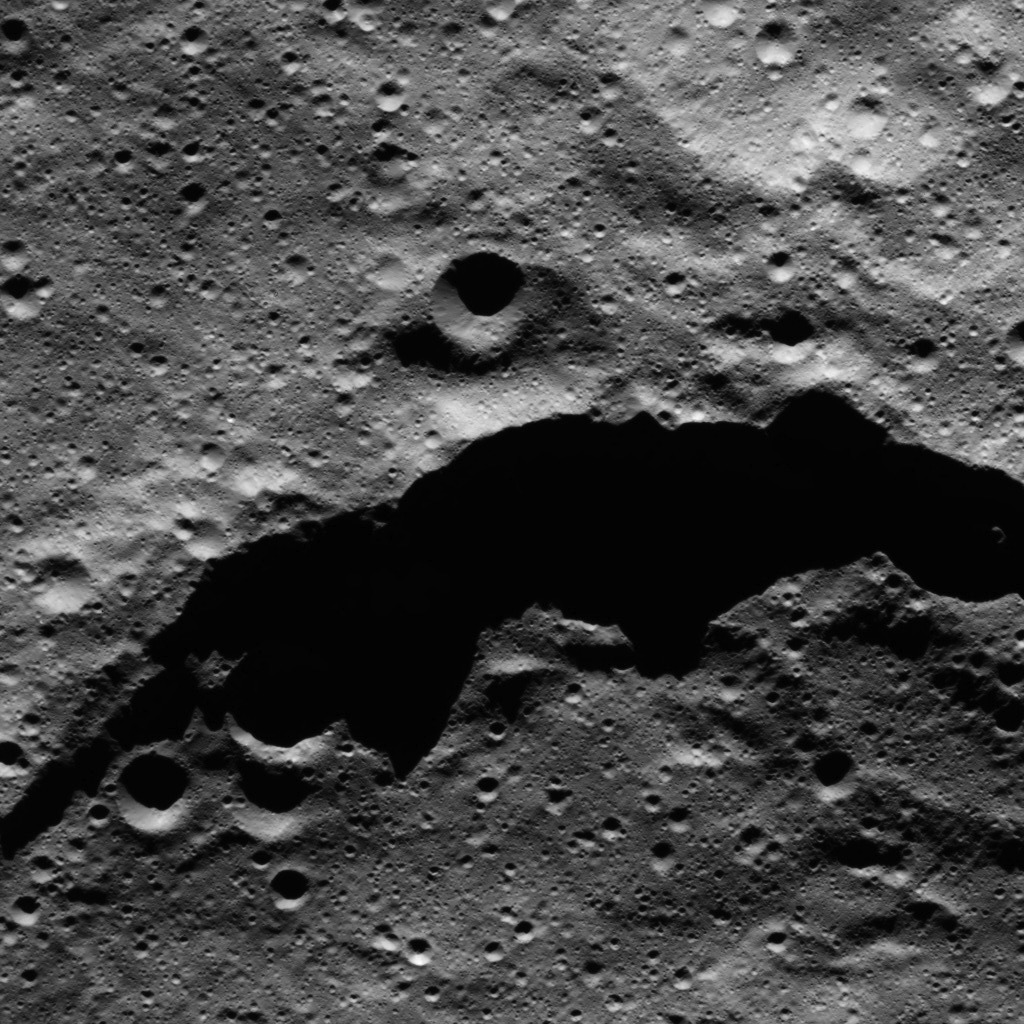

Dawn LAMO Image 21

The image from NASA’s Dawn spacecraft shows the northeast rim of Sintana Crater on Ceres. The crater’s steep rim is shadowed in this particular view. The crater density along this area of Sintana’s rim (both interior and exterior) appears to be roughly the same, and is dominated by small impacts.

Sintana was imaged earlier in Dawn’s mission, from higher altitude, in PIA20149. The crater is named for a deity from Colombia said to have produced fertile black earth for sowing crops.

The image is centered at approximately 45.6 degrees south latitude, 49.2 degrees east longitude. Dawn captured the scene on Jan. 1, 2016, from its low-altitude mapping orbit (LAMO), at an altitude of 234 miles (376 kilometers) above Ceres. The image resolution is 115 feet (35 meters) per pixel.

Dawn’s mission is managed by JPL for NASA’s Science Mission Directorate in Washington. Dawn is a project of the directorate’s Discovery Program, managed by NASA’s Marshall Space Flight Center in Huntsville, Alabama. UCLA is responsible for overall Dawn mission science. Orbital ATK, Inc., in Dulles, Virginia, designed and built the spacecraft. The German Aerospace Center, the Max Planck Institute for Solar System Research, the Italian Space Agency and the Italian National Astrophysical Institute are international partners on the mission team.

Credit: NASA/JPL-Caltech/UCLA/MPS/DLR/IDA